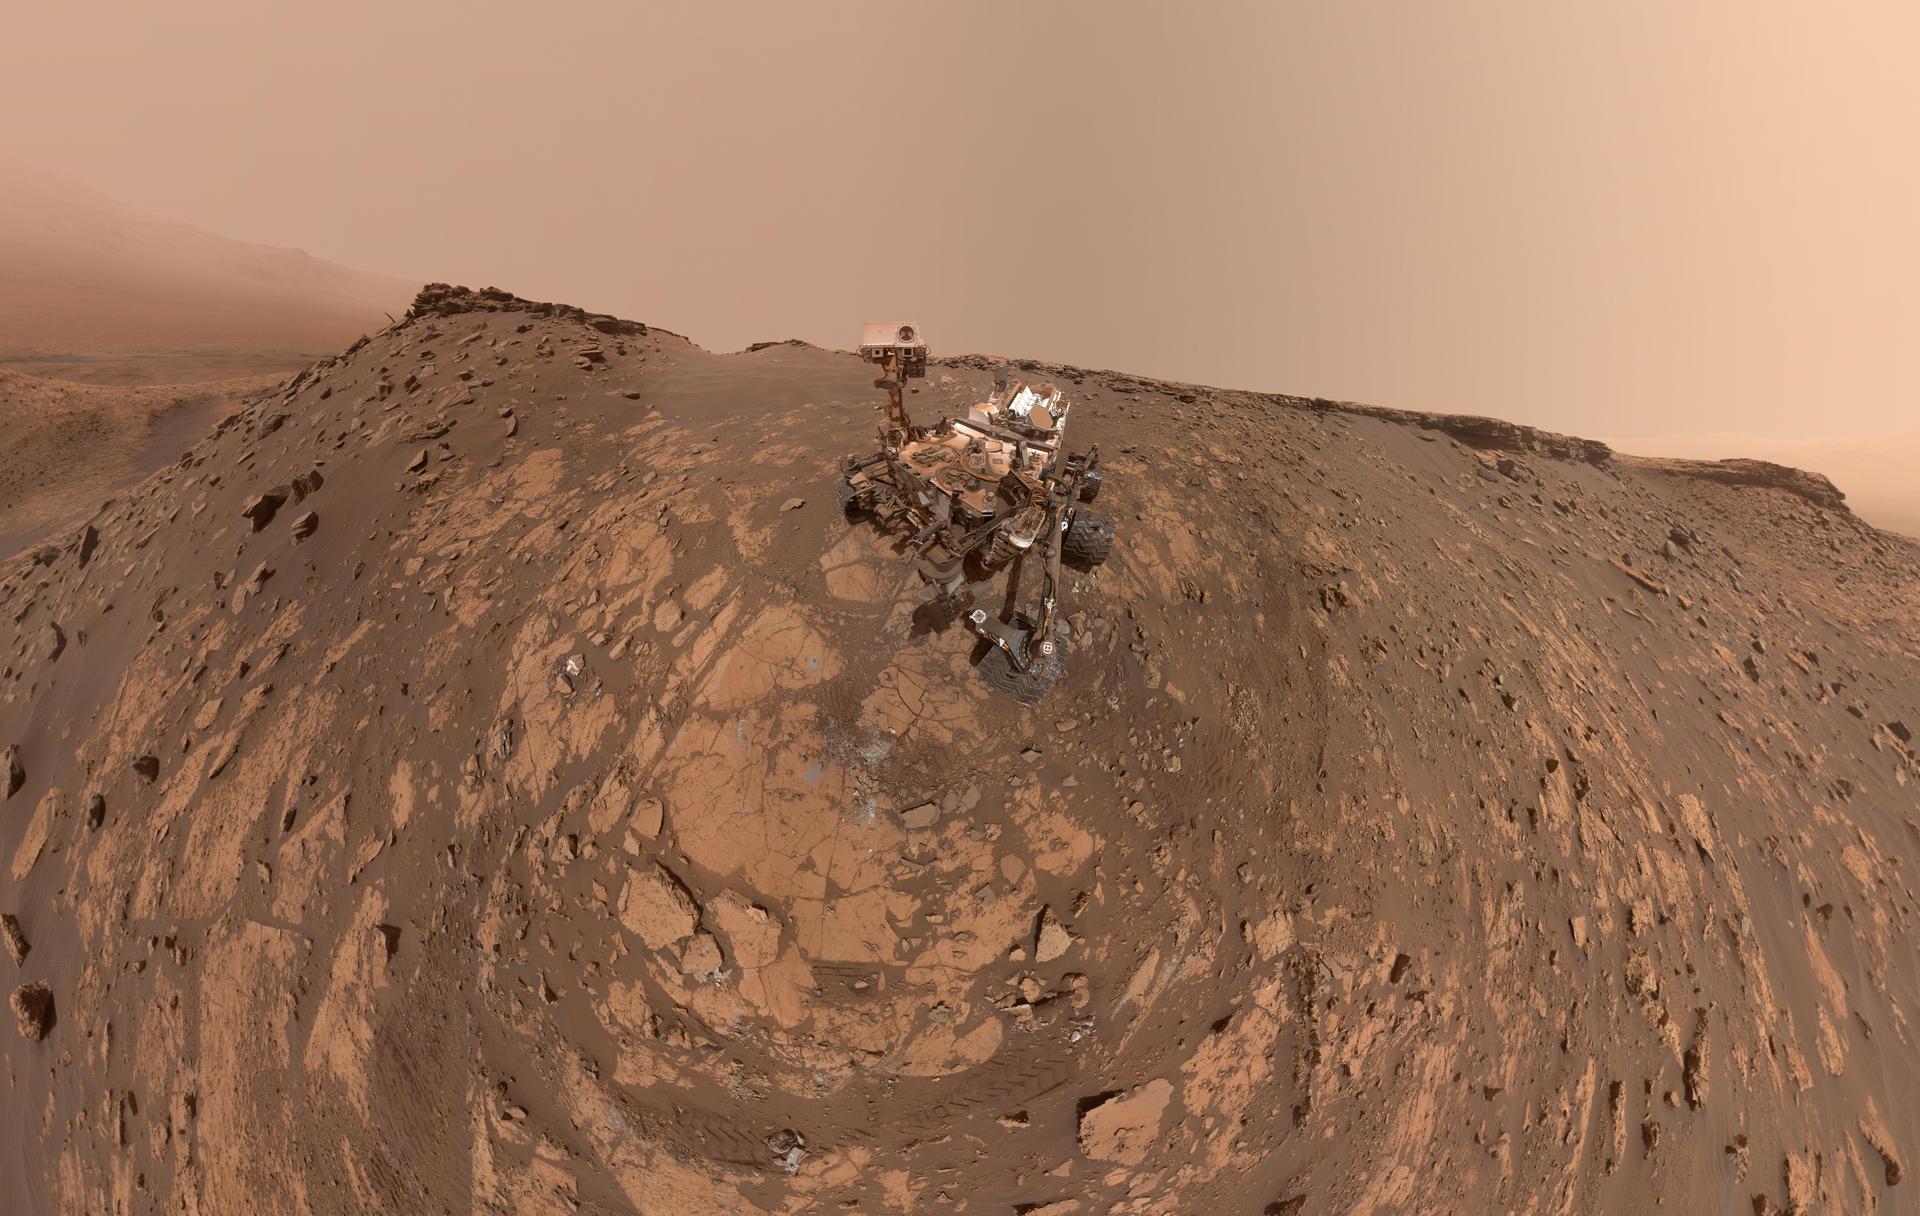

Curiosity at the Hutton Drill Site

Annotated Image

This selfie was taken by NASA’s Curiosity Mars rover on Feb. 26, 2020 (the 2,687th Martian day, or sol, of the mission). The crumbling rock layer at the top of the image is the Greenheugh Pediment, which Curiosity climbed soon after taking the image.

Directly to the left of Curiosity’s foremost wheel is a hole the rover drilled at a rock feature called “Hutton.” The selfie includes 86 individual images taken by the Mars Hand Lens Imager (MAHLI) camera on the end of Curiosity’s robotic arm. The images were then stitched into a panorama.

An annotated version of the selfie is also included.

MAHLI was built by Malin Space Science Systems in San Diego. NASA’s Jet Propulsion Laboratory, a division of Caltech in Pasadena, manages the Mars Science Laboratory Project for the NASA Science Mission Directorate in Washington. JPL designed and built the project’s Curiosity rover.

Credit: NASA/JPL-Caltech/MSSS